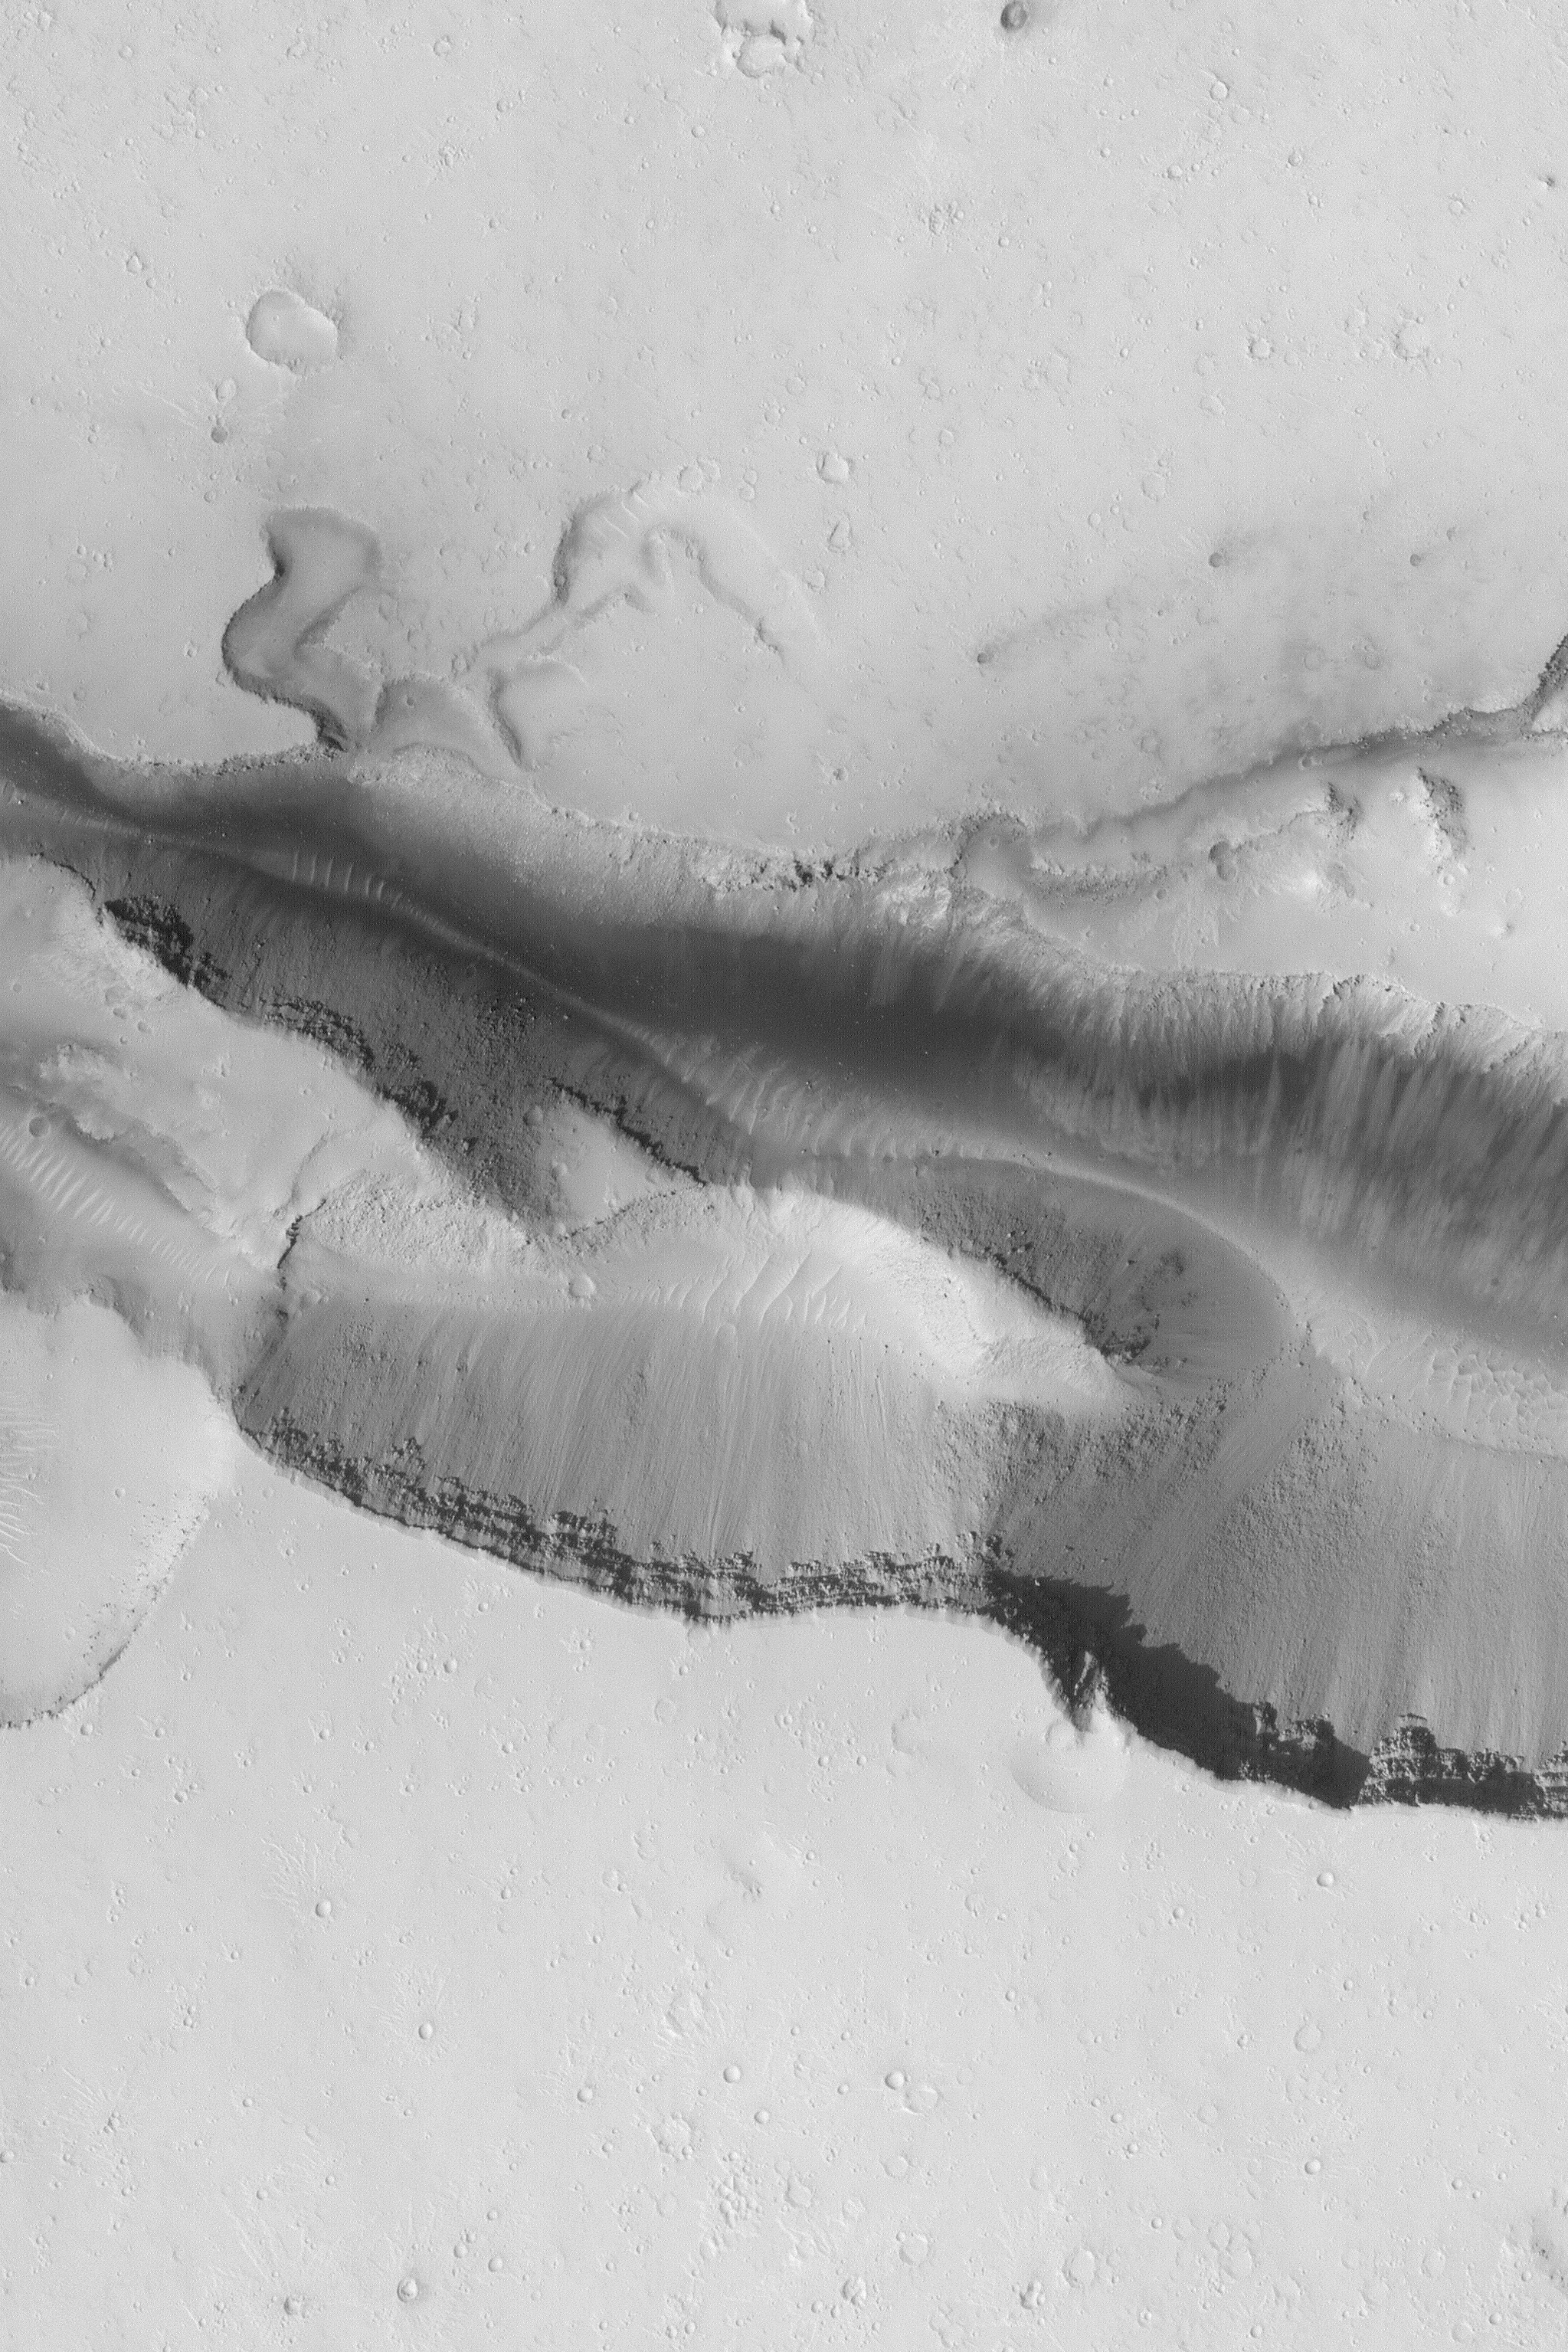

Cerberus Fossae Trough

MGS MOC Release No. MOC2-465, 27 August 2003

The Cerberus Fossae are a series of semi-parallel troughs in the Cerberus region of Mars. They formed by extension (splitting) of the upper martian crust in the vicinity of the Elysium and Albor volcanoes. This Mars Global Surveyor (MGS) Mars Orbiter Camera (MOC) image shows a 1.5 meter (5 feet) per pixel view of one of the Cerberus Fossae troughs. Dark sediment and talus from the trough walls are visible, as are some of the layers in the subsurface exposed by the troughs. This feature is located near 15.7 °N, 197.5°W. The area shown is 3 km (1.9 mi) across. Sunlight illuminates the scene from the left/lower left.

Credit: NASA/JPL/Malin Space Science Systems